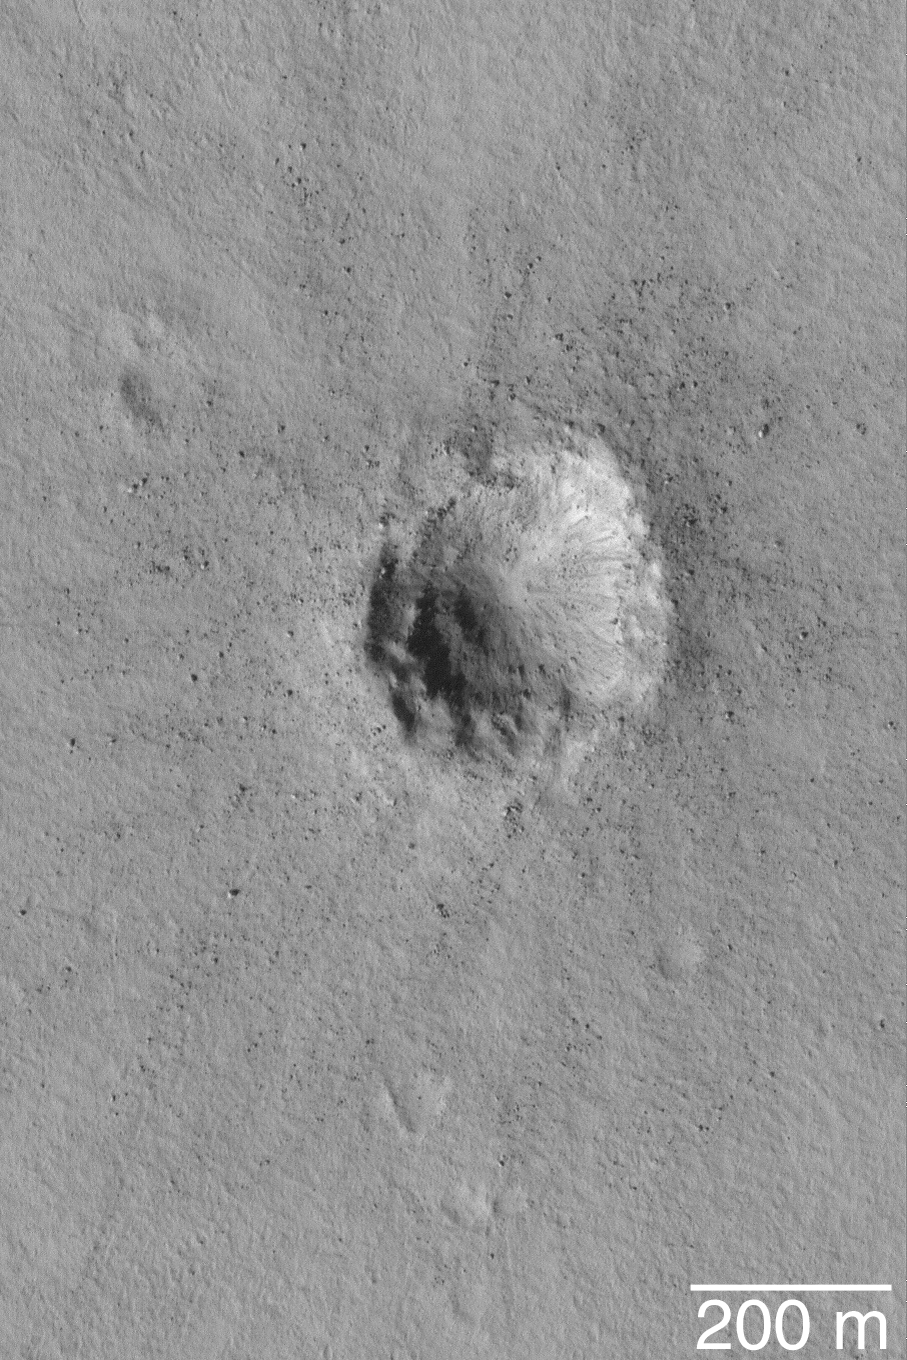

Small Impact Crater

MGS MOC Release No. MOC2-502, 3 October 2003

This May 2003 Mars Global Surveyor (MGS) Mars Orbiter Camera (MOC) image provides a high resolution view (1.5 meters–5 feet–per pixel) of a small meteor crater near 28.0°N, 182.8°W. This crater is about 300 m (~980 feet) across, just under one-third the size of the famous Meteor Crater in northern Arizona, U.S.A. Boulders ejected by the impact dot the scene. Sunlight illuminates the crater from the lower left.

Credit: NASA/JPL/Malin Space Science Systems